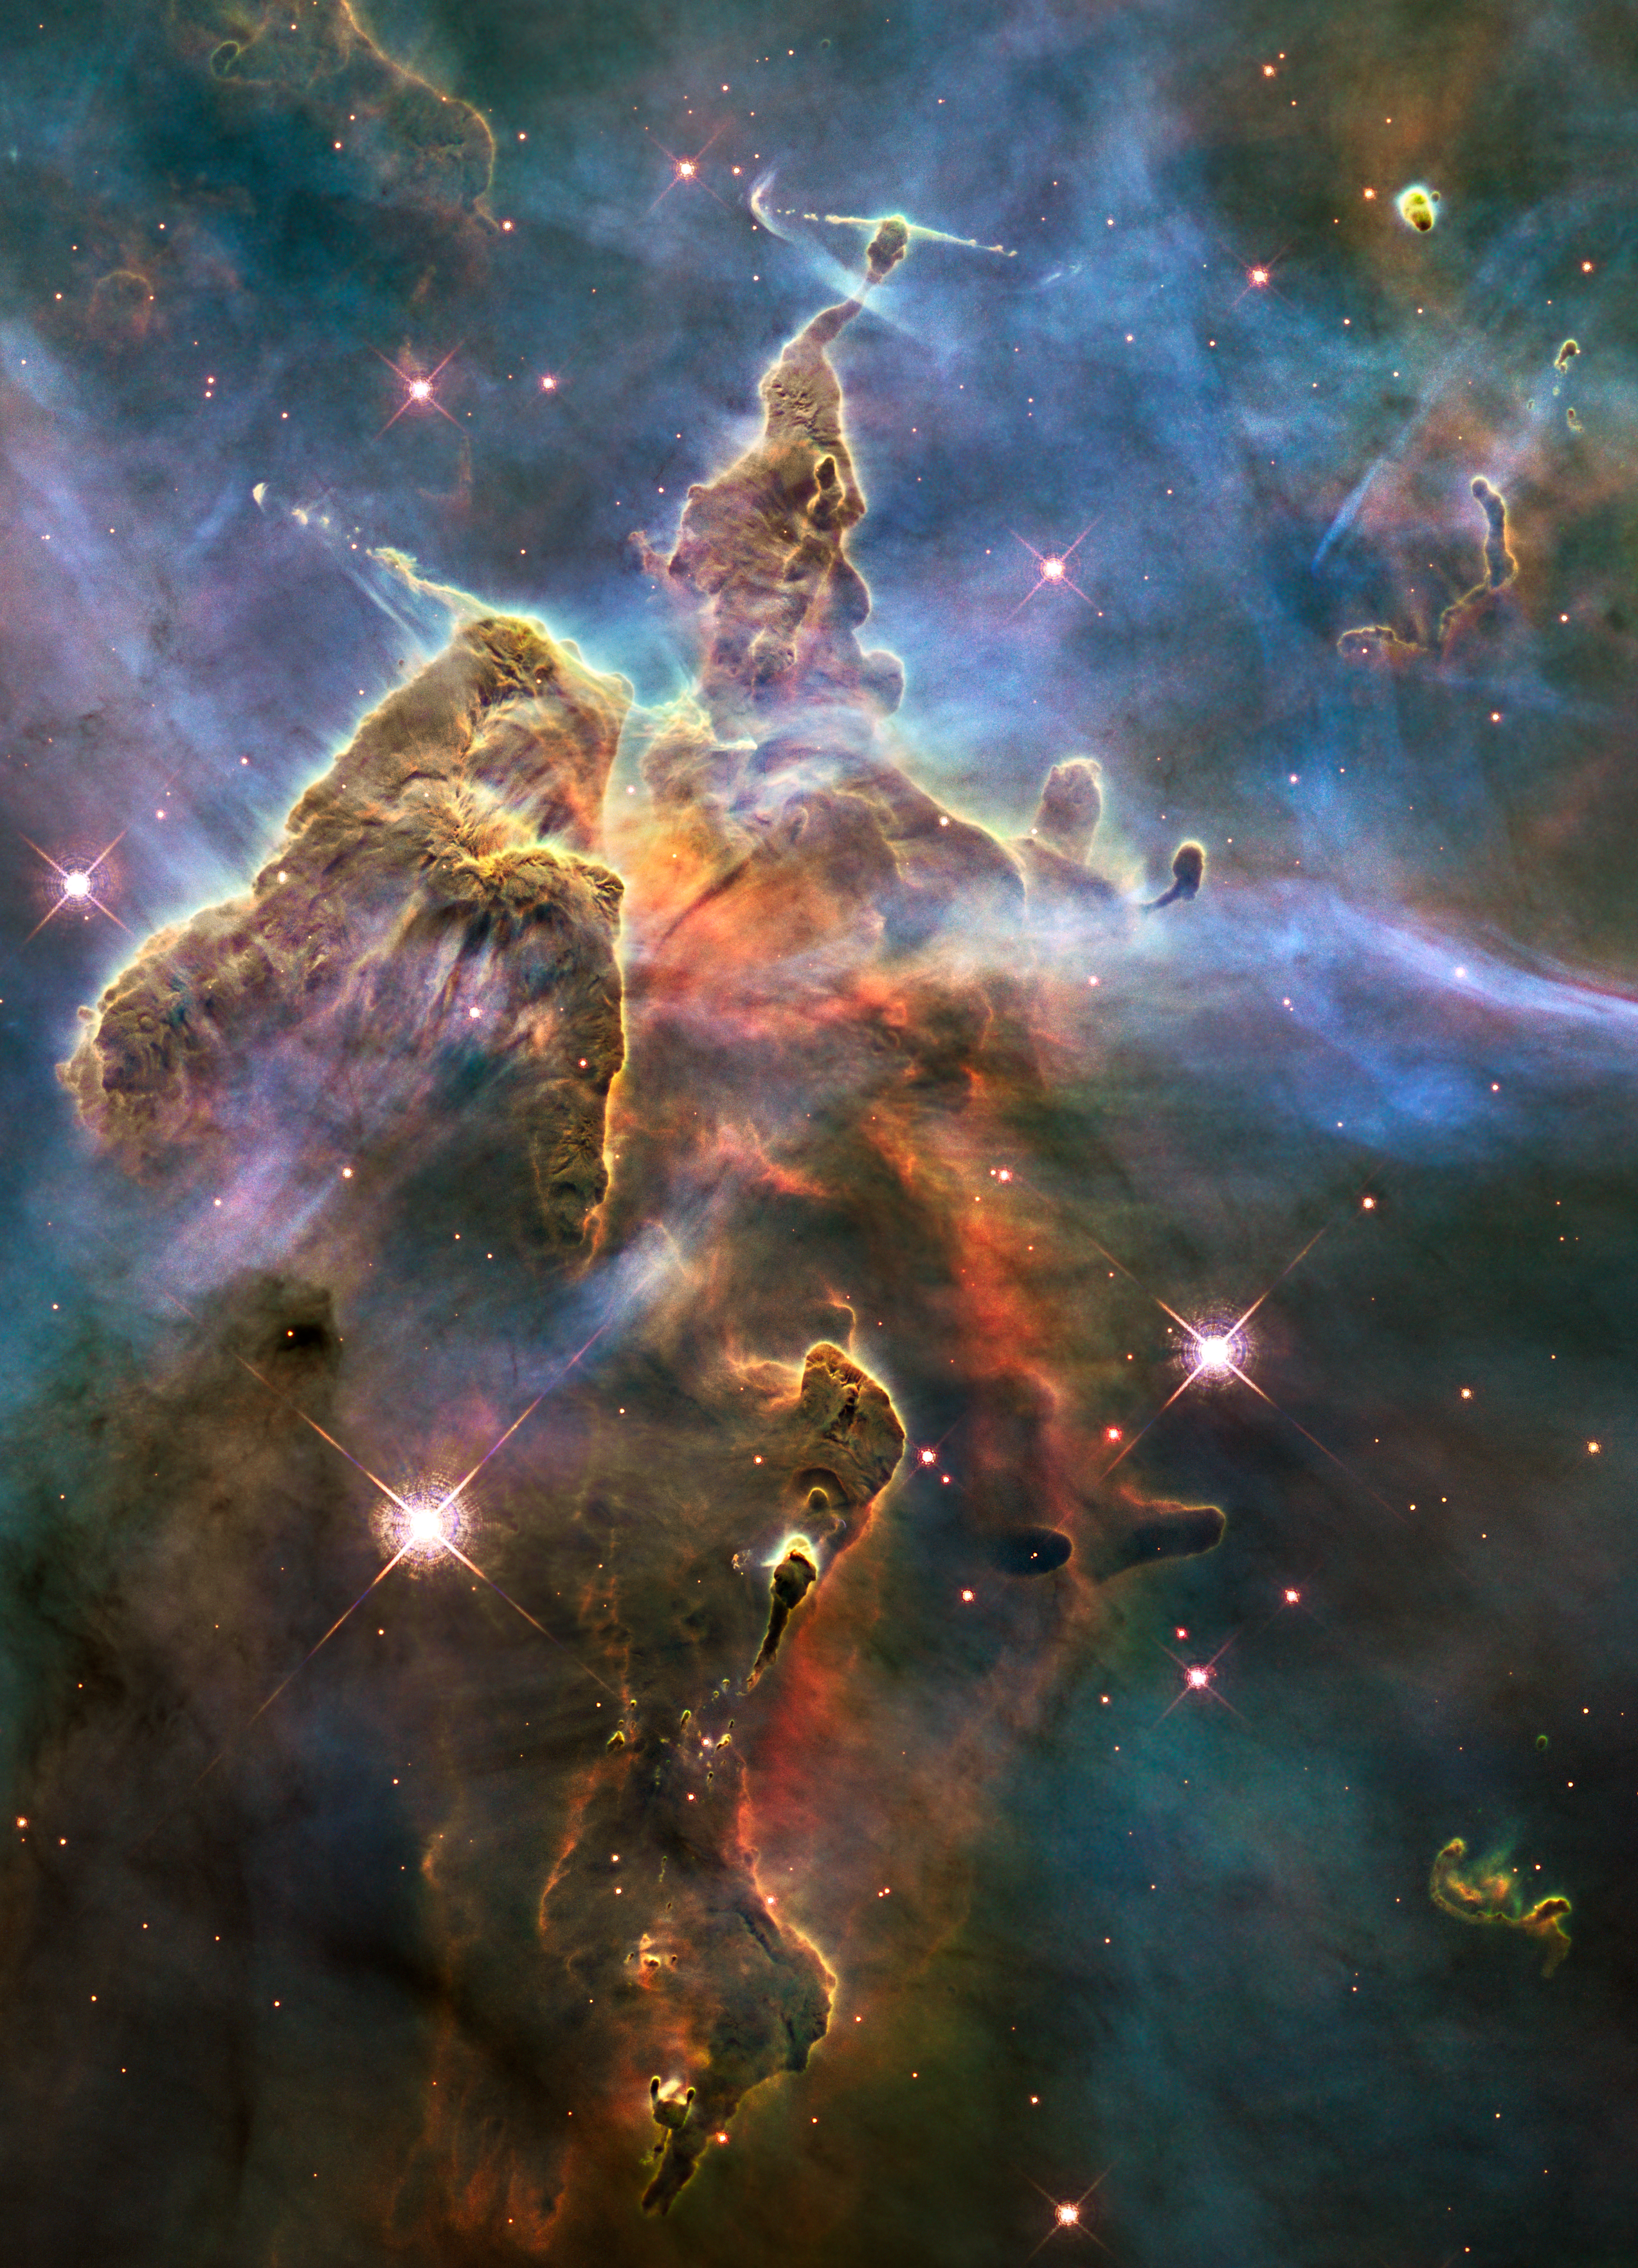

Visible View of Pillar and Jets HH 901/902

Object Name: HH 901 and HH 902 in the Carina Nebula
Object Description: Carina Nebula Star-forming Pillars and Herbig-Haro Objects with Jets
Instrument: HST/WFC3/UVIS
Filters: F673N ([S II]), F657N (H-alpha+[N II]), and F502N ([O III])
Exposure Time: 9.3 hours

This image is a composite of separate exposures made by the WFC3 instrument on the Hubble Space Telescope (HST). Each filter was used to sample a narrow wavelength range over a broad range of the visible colors. The composite color results from assigning different hues (colors) to each monochromatic (grayscale) image associated with an individual filter. In this case, the assigned colors are: Red: F673N ([S II]) Green: F657N (H-alpha+[N II]) Blue: F502N ([O III])

Credit: NASA, ESA, Hubble 20th Anniversary Team, Mario Livio (STScI)